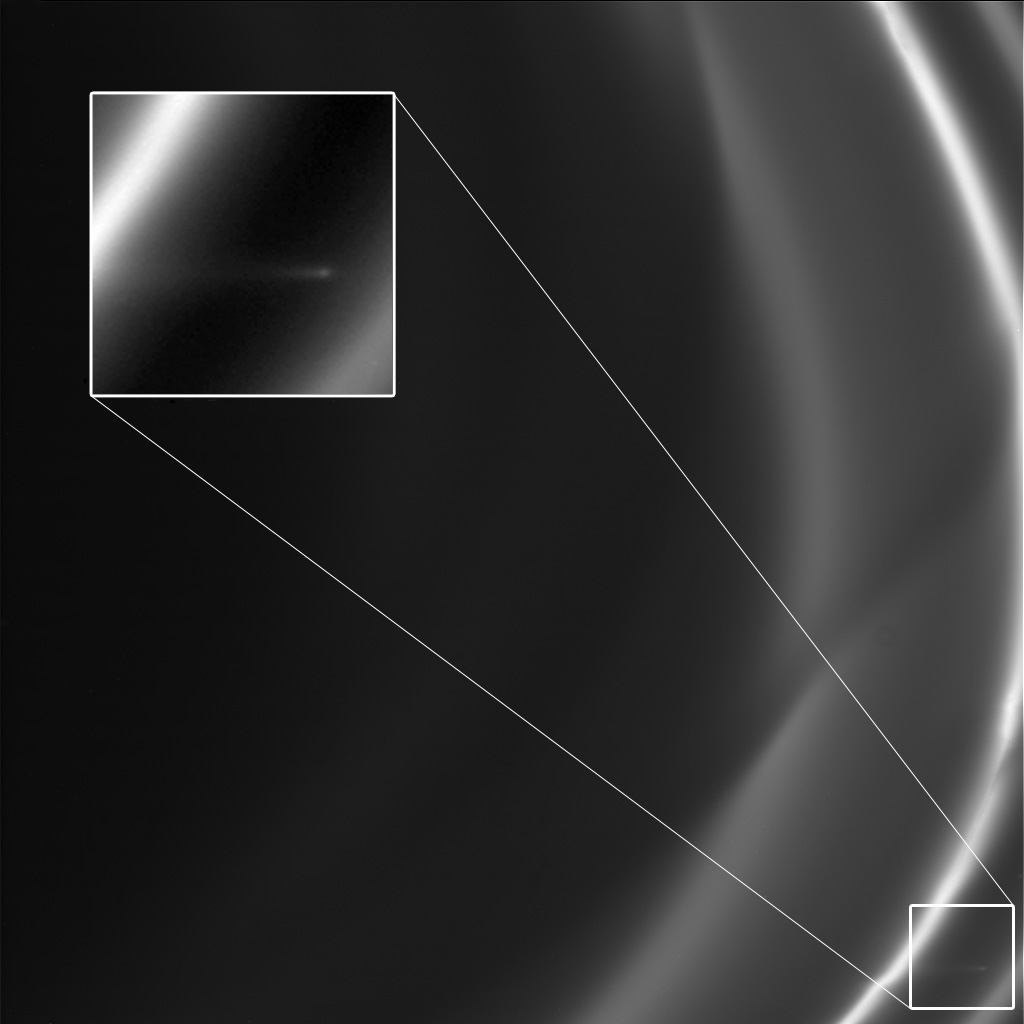

Small Trail at Saturn Orbit Insertion

This image obtained by NASA’s Cassini spacecraft around the time it went into orbit around Saturn in 2004 shows a short trail of icy particles dragged out from Saturn’s F ring. While scientists did not notice the trail then, a re-examination of over 20,000 images turned up about 500 examples of such glittering trails, including this one from July 1, 2004. The images show that these trails have actually occurred frequently during Cassini’s visit to Saturn.

Scientists think the trails, also called “mini-jets” by Cassini scientists, are created when small objects about half a mile (1 kilometer) in diameter punch through the F ring and drag icy ring particles behind them. The objects creating the trails were likely originally formed by the pull of the moon Prometheus, which averages 53 miles or 86 kilometers across, on tiny F ring particles.

As the moon works its way around Saturn, its gravitational attraction sometimes parts channels in the icy particles of Saturn’s F ring and sometimes pushes together sticky snowballs. The moon’s continued progress around Saturn pulls some of the snowballs apart over time and adds material to others. These trails appear to be the telltale signs of surviving, evolved snowballs that strike through the F ring on their own. Scientists have been able to use Cassini images to track the objects and be sure they have different orbits from the F ring. The collisions occur at gentle speeds, on the order of 4 mph (2 meters per second). The F ring is the outermost of Saturn’s main rings, with a radius of about 87,129 miles (140,220 kilometers).

The trail here is about 35 miles (55 kilometers long).

The image was obtained by Cassini’s narrow-angle imaging camera. Other examples of these trails can be seen in PIA15500, PIA15501, PIA15503 and PIA15504.

The Cassini-Huygens mission is a cooperative project of NASA, the European Space Agency and the Italian Space Agency. NASA’s Jet Propulsion Laboratory, a division of the California Institute of Technology in Pasadena, manages the mission for NASA’s Science Mission Directorate, Washington, D.C. The Cassini orbiter was designed, developed and assembled at JPL. The imaging operations center is based at the Space Science Institute in Boulder, Colo.

Credit: NASA/JPL-Caltech/SSI/QMUL